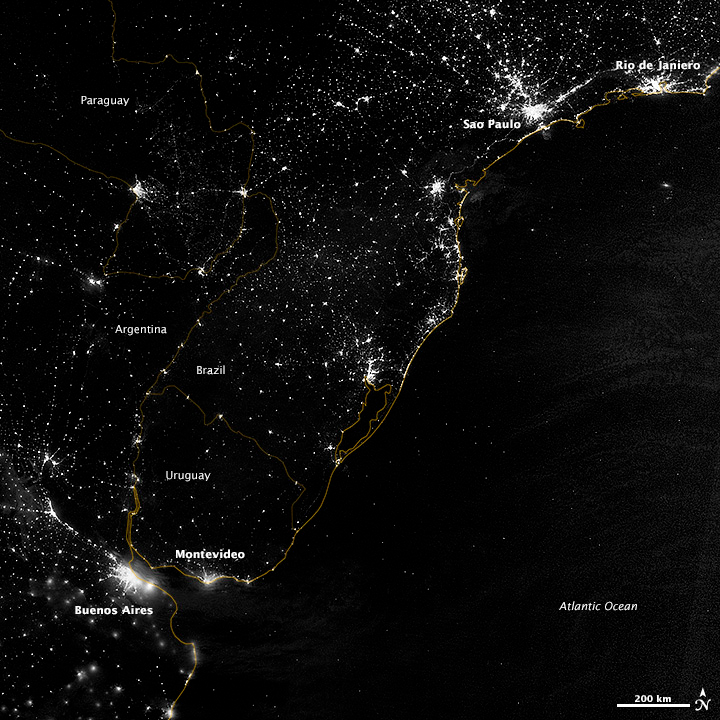

City Lights of South America’s Atlantic Coast

This image of part of the Atlantic coast of South America was acquired by the Suomi NPP satellite on the night of July 20, 2012. The image was made possible by the “day-night band” of the Visible Infrared Imaging Radiometer Suite (VIIRS), which detects light in a range of wavelengths from green to near-infrared and uses filtering techniques to observe dim signals such as city lights, gas flares, auroras, wildfires, and reflected moonlight. “Nothing tells us more about the spread of humans across the Earth than city lights,” says Chris Elvidge, who leads the Earth Observation Group at NOAA’s National Geophysical Data Center. Named for satellite meteorology pioneer Verner Suomi, NPP flies over any given point on Earth's surface twice each day at roughly 1:30 a.m. and p.m. The polar-orbiting satellite flies 824 kilometers (512 miles) above the surface, sending its data once per orbit to a ground station in Svalbard, Norway, and continuously to local direct broadcast users distributed around the world. Suomi NPP is managed by NASA with operational support from NOAA and its Joint Polar Satellite System, which manages the satellite's ground system. NASA Earth Observatory image by Jesse Allen and Robert Simmon, using VIIRS Day-Night Band data from the Suomi National Polar-orbiting Partnership. Suomi NPP is the result of a partnership between NASA, the National Oceanic and Atmospheric Administration, and the Department of Defense.

Credit: NASA Earth Observatory Click here